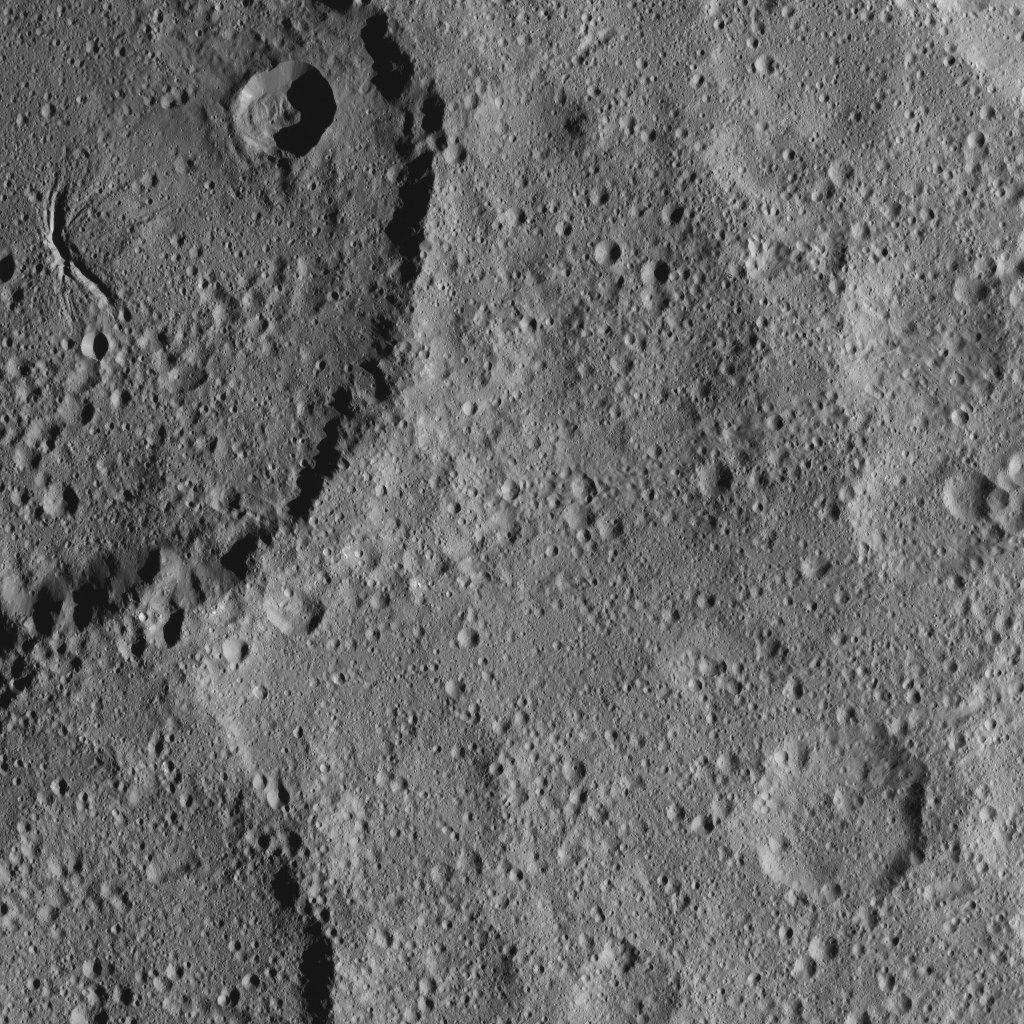

Dawn XMO2 Image 19

Part of Ezinu Crater on Ceres is seen at top left in this image from NASA’s Dawn spacecraft. The crater features a network of canyon-like features. Ezinu measures about 72 miles (116 kilometers) in diameter and was named for the Sumerian goddess of grain.

Dawn took this image on Oct. 20, 2016, from its second extended-mission science orbit (XMO2), at a distance of about 920 miles (1,480 kilometers) above the surface. The image resolution is about 460 feet (140 meters) per pixel.

Dawn’s mission is managed by JPL for NASA’s Science Mission Directorate in Washington. Dawn is a project of the directorate’s Discovery Program, managed by NASA’s Marshall Space Flight Center in Huntsville, Alabama. UCLA is responsible for overall Dawn mission science. Orbital ATK, Inc., in Dulles, Virginia, designed and built the spacecraft. The German Aerospace Center, the Max Planck Institute for Solar System Research, the Italian Space Agency and the Italian National Astrophysical Institute are international partners on the mission team.

Credit: NASA/JPL-Caltech/UCLA/MPS/DLR/IDA